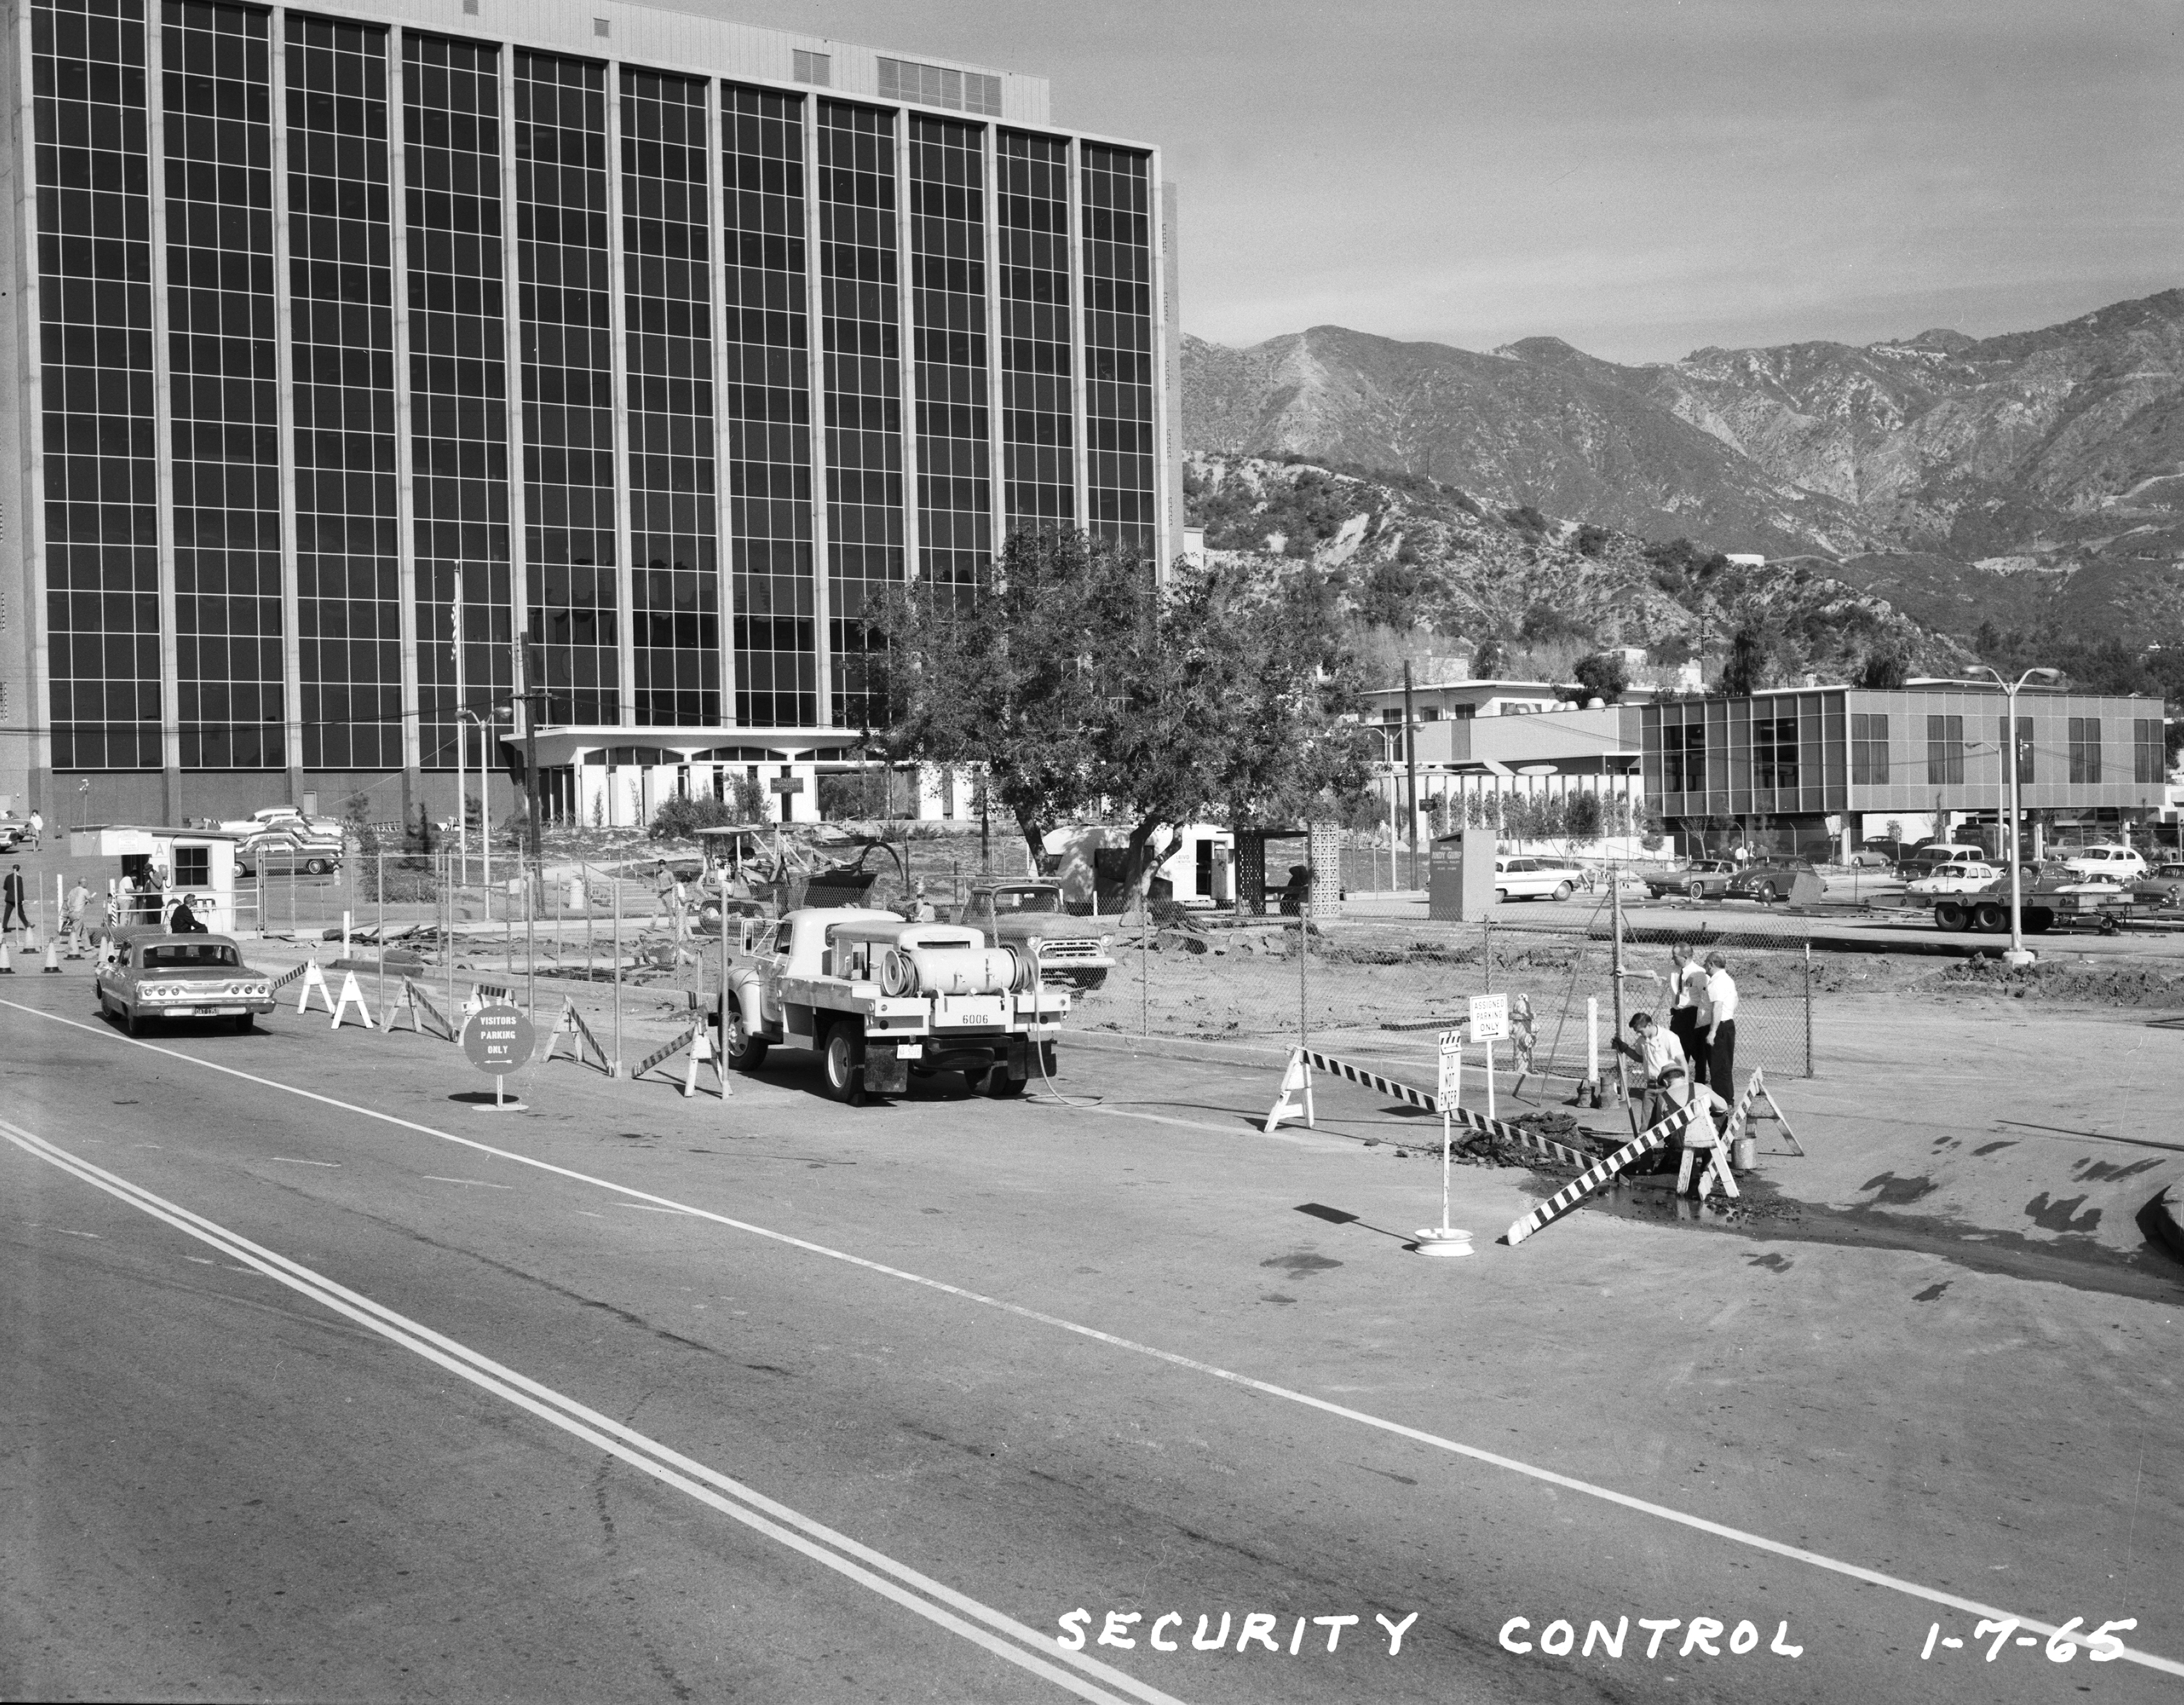

JPL’s Administration Building

This archival image was released as part of a gallery comparing JPL’s past and present, commemorating the 80th anniversary of NASA’s Jet Propulsion Laboratory on Oct. 31, 2016.

The Administration Building of NASA’s Jet Propulsion Laboratory (Building 180) is pictured in January 1965. What appears as a parking lot in this photograph later becomes “The Mall”, a landscaped open-air gathering place. A small security control post can be seen at the left of the 1965 image. And Building 167, one of the lab’s cafeterias, is on the right.

JPL is a division of the Caltech in Pasadena, California.

Credit: NASA/JPL-Caltech